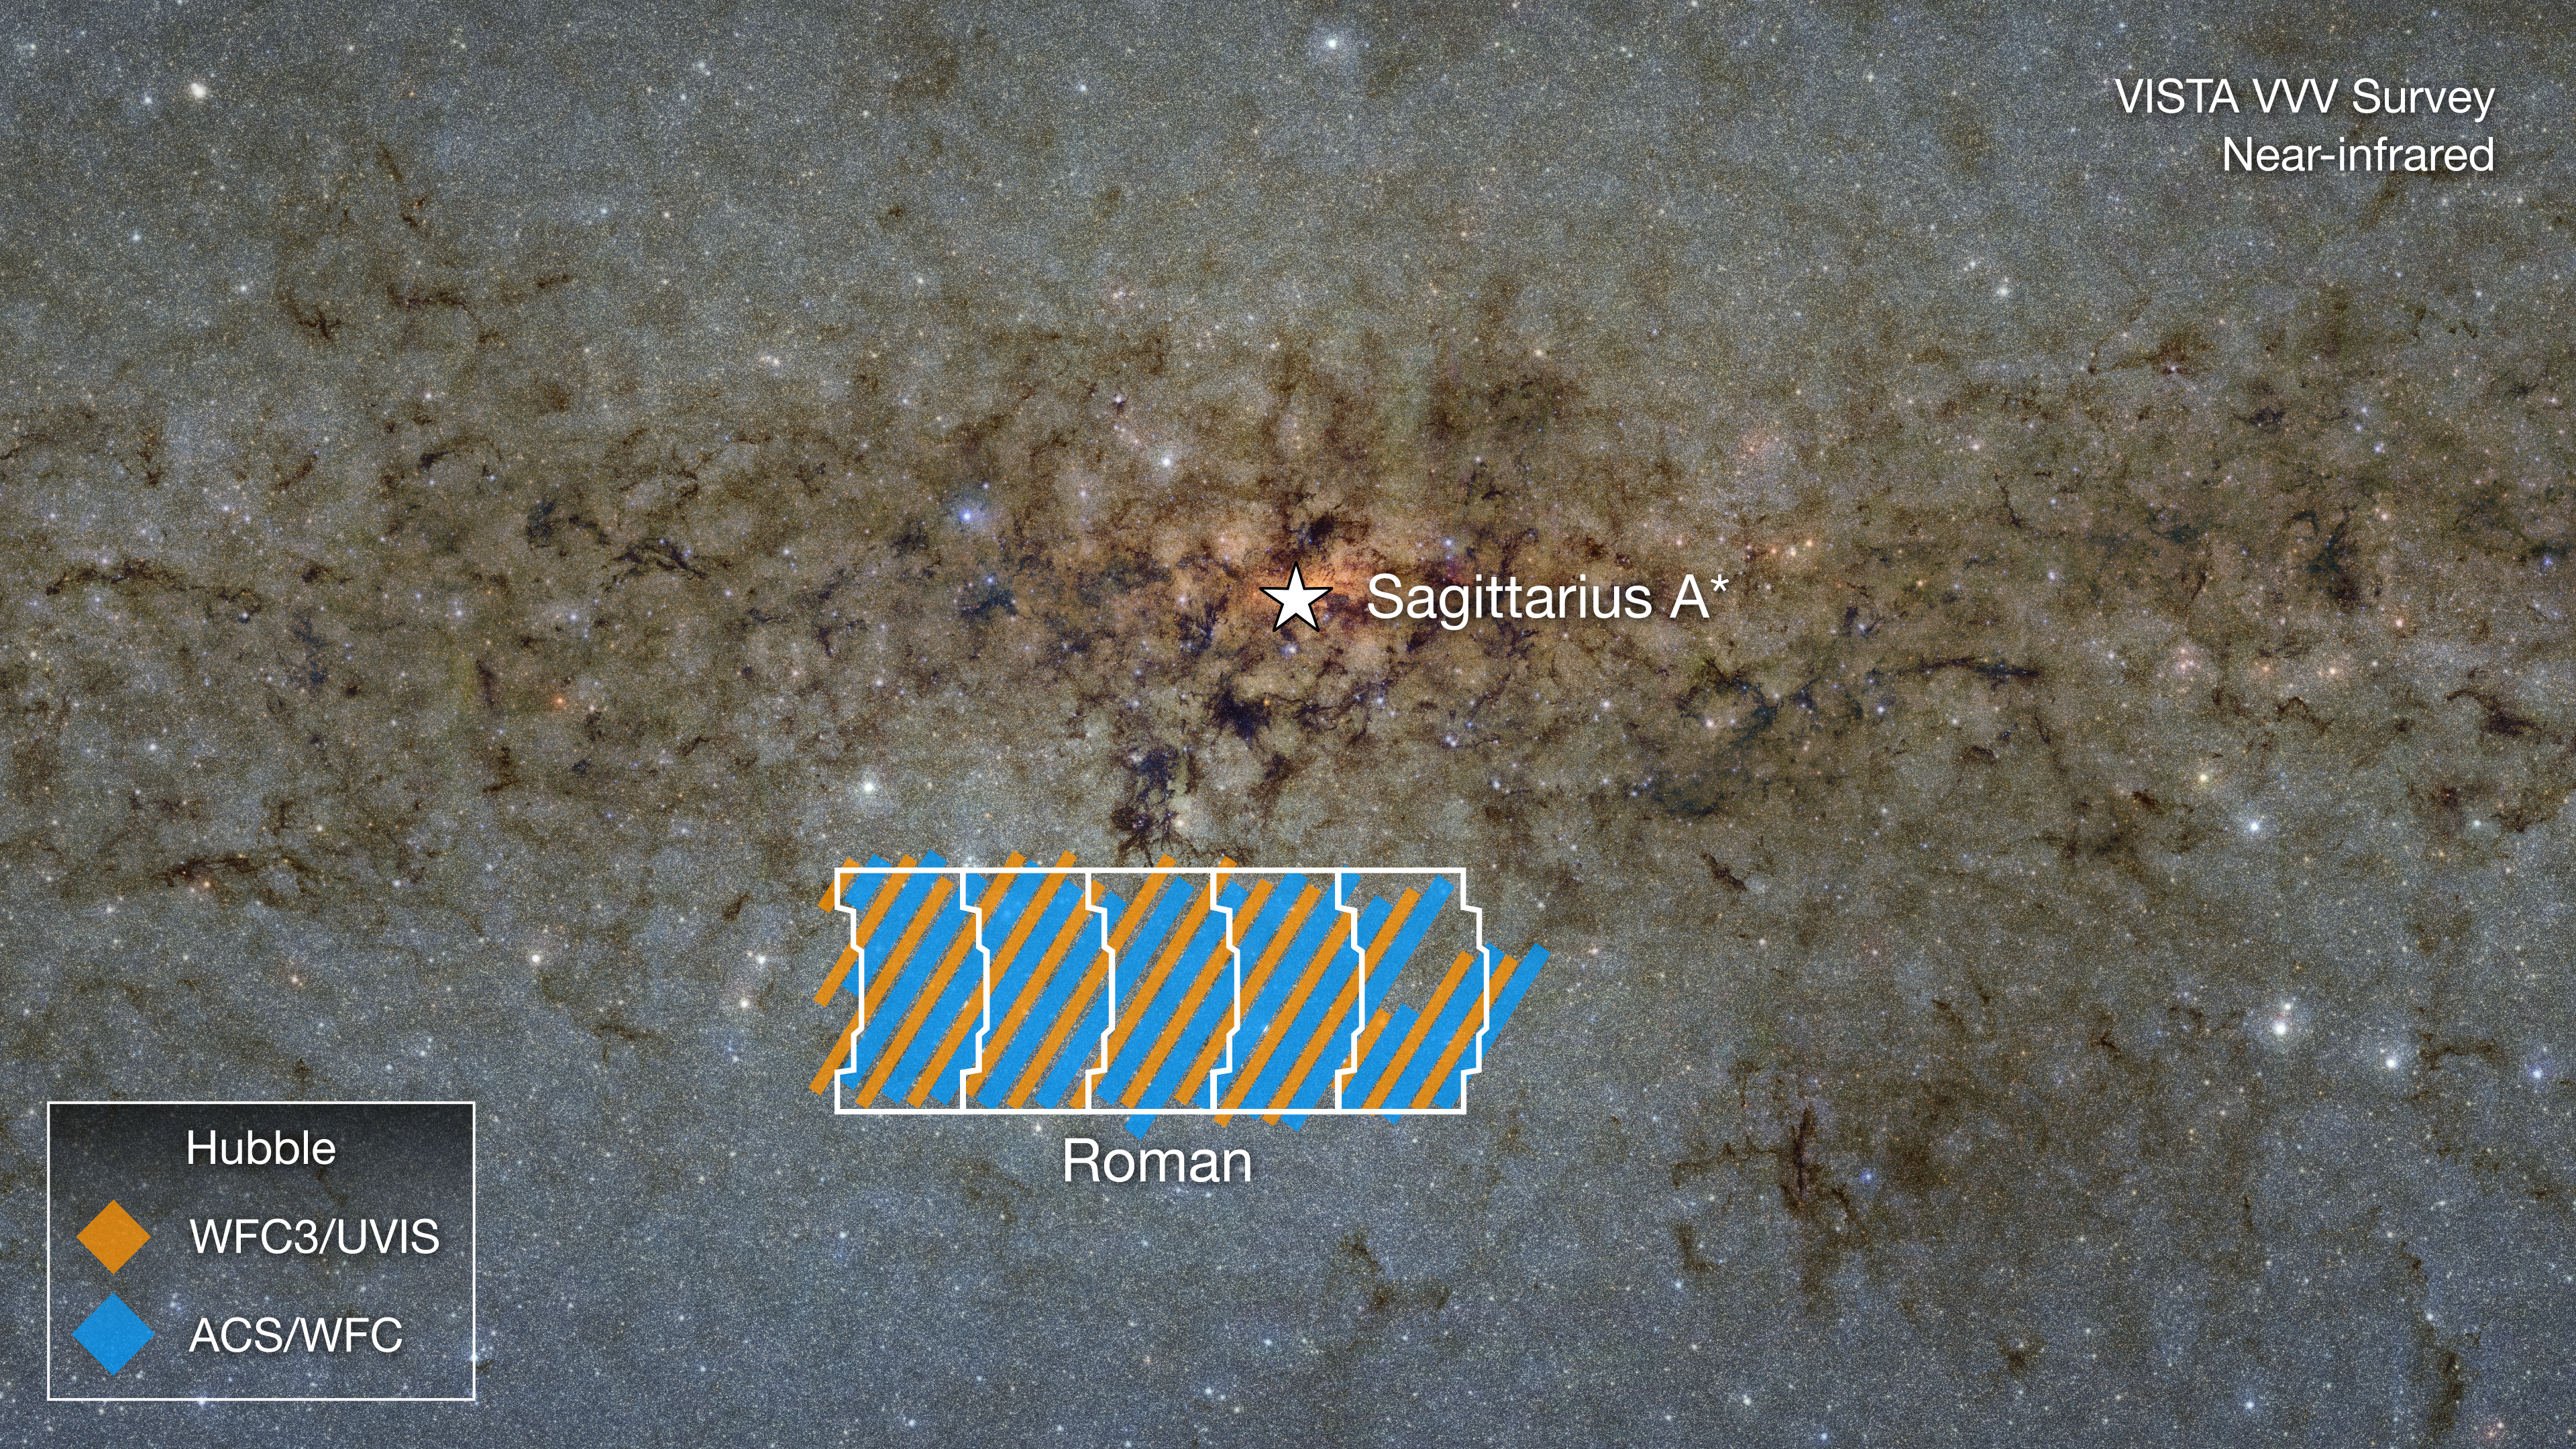

Hubble/Roman Galactic Bulge Survey Region (VISTA VVV Survey)

This near-infrared image from the ground-based VISTA VVV Survey shows the galactic bulge near Sagittarius A* (pronounced "A star"), the black hole at the Milky Way's center. The region, outlined in white, shows five stacked fields of view from NASA's Nancy Grace Roman Space Telescope that will be observed as part of its Galactic Bulge Time-Domain Survey, one of its three core community surveys. (Roman will also observe a sixth field at the galactic center that is not shown here.) Prior to Roman's launch, a team of researchers sought to use Hubble to capture the same regions in preparation for potential microlensing events.

These events cause the light from a more distant object to warp as a mass precisely aligns in front of that object. These masses, therefore, act like lenses, bending the light from objects behind them like background stars. In this case, the glow from the densely packed stars within the galactic bulge would be the distant light source. Having these Hubble observations allows us to capture the moments before these microlensing events happen, providing astronomers a way to clearly characterize objects (stars, planets, and even stellar-mass black holes) that cause microlensing by passing in front of stars within the galactic bulge.

The colored lines representing the Hubble survey area are stylized and represent a large number of individual pointings.

Credit: Image: NASA, Alyssa Pagan (STScI); Acknowledgment: VISTA, Dante Minniti (UNAB), Ignacio Toledo (ALMA), Martin Kornmesser (ESO)